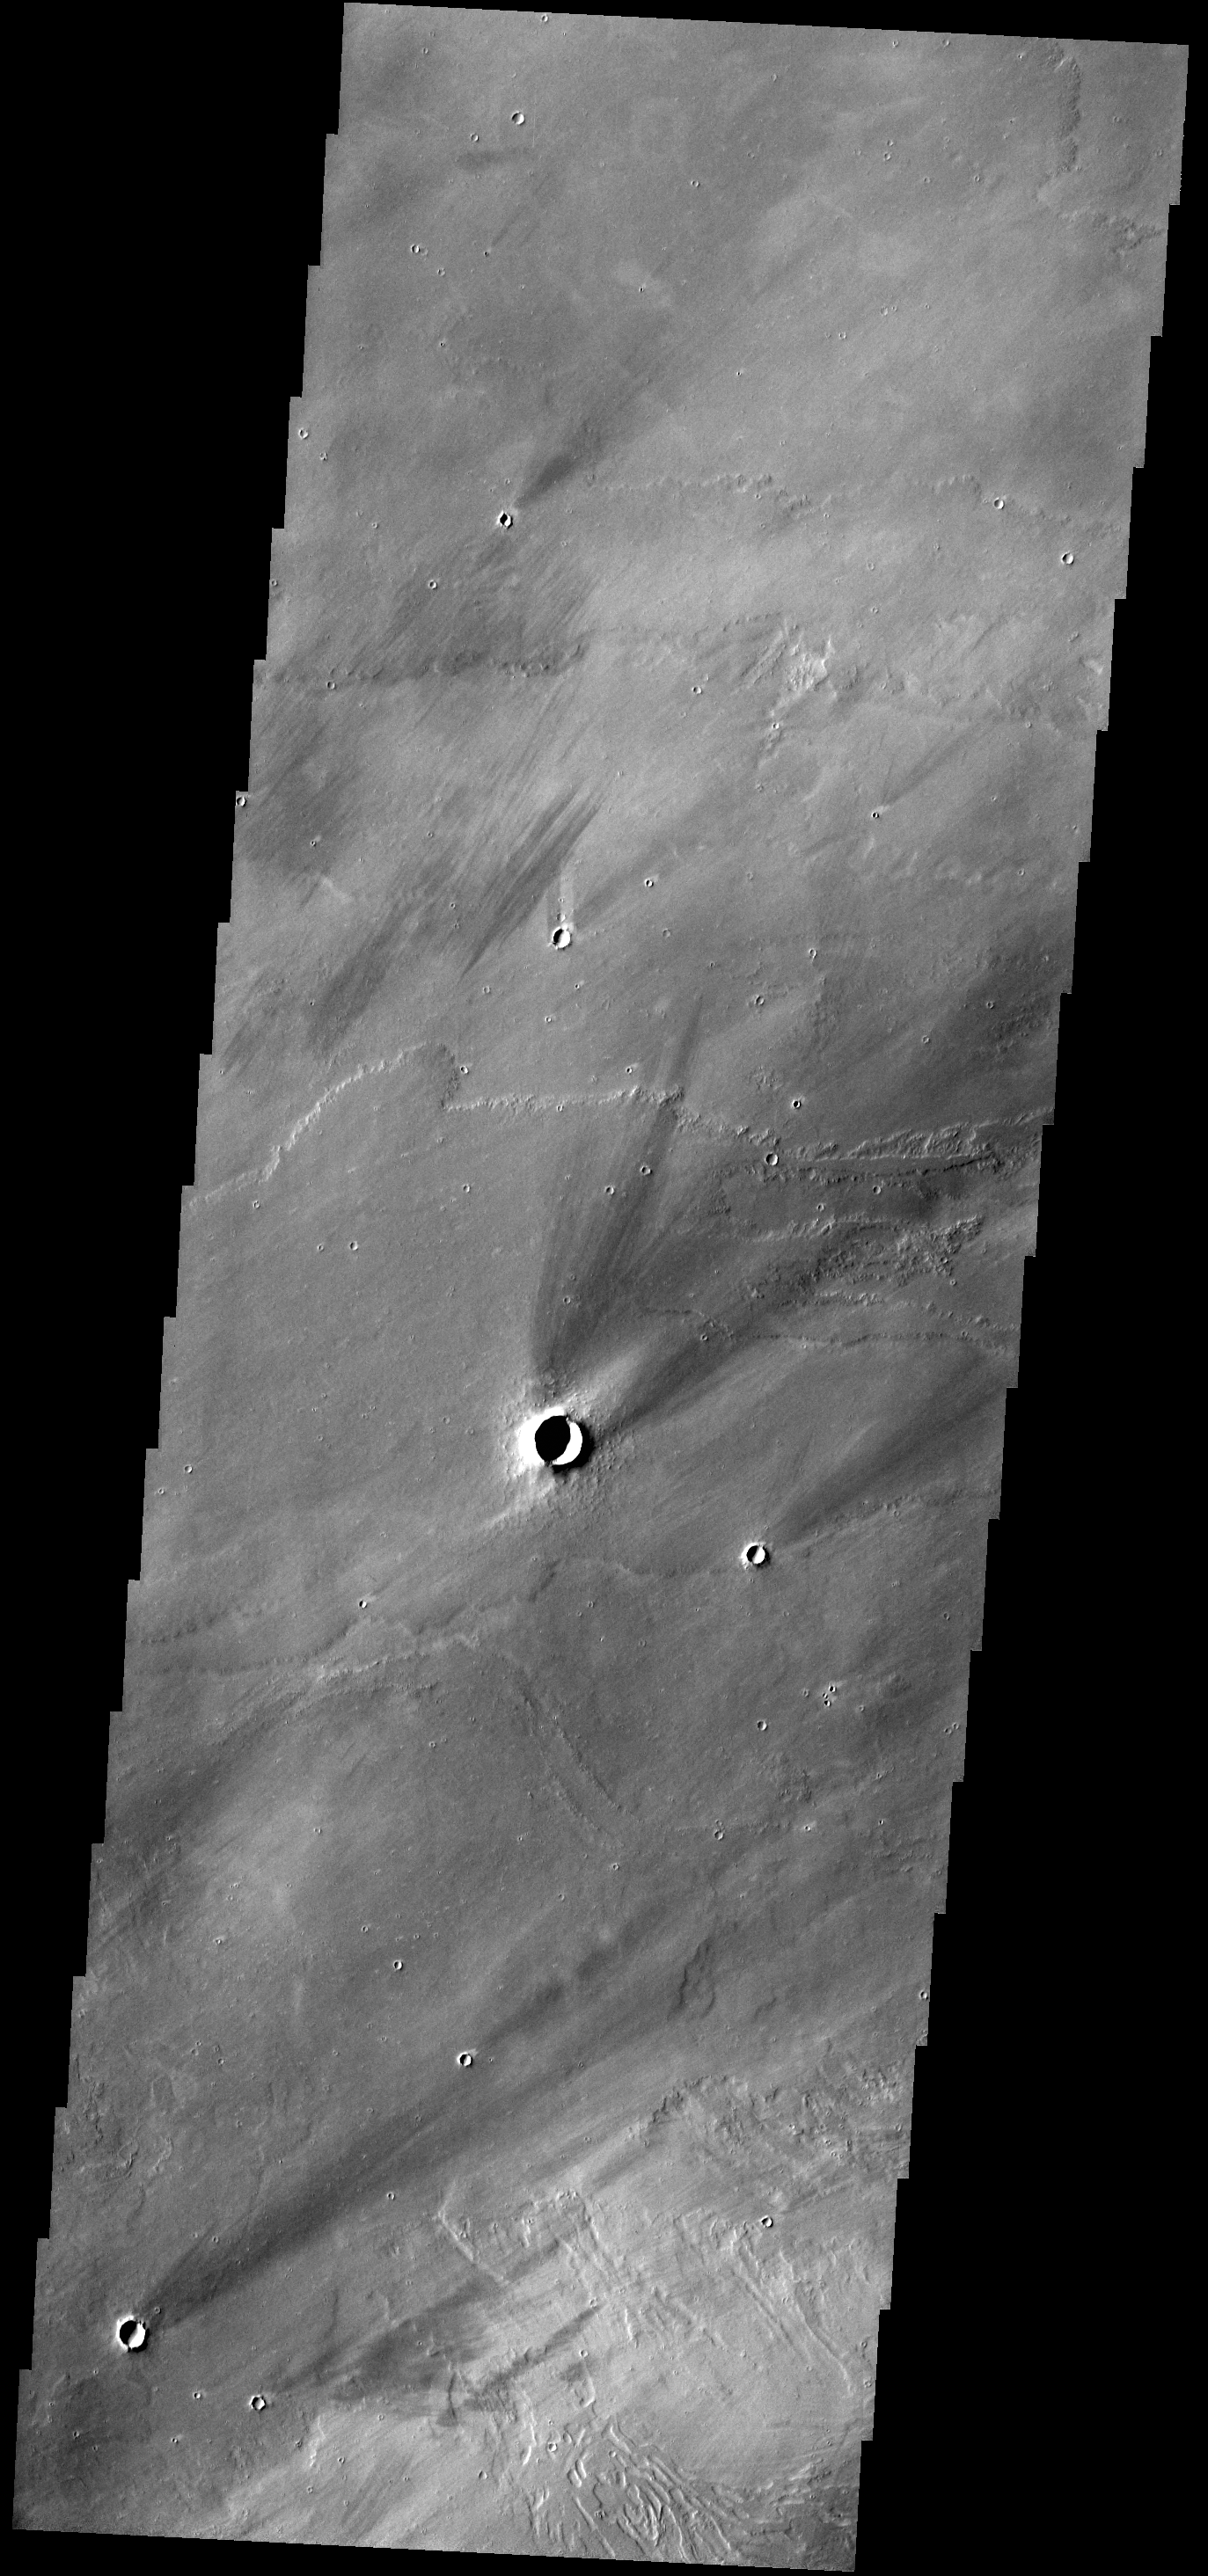

Windstreaks

The windstreaks in this VIS image are located on the lava plains between Pavonis Mons and Noctis Fossae. Streaks form on the down wind side of positive topographic features (like hills and crater rims), indicating that the winds which created these streaks blew to the north east in this region.

Credit: NASA/JPL-Caltech/ASU